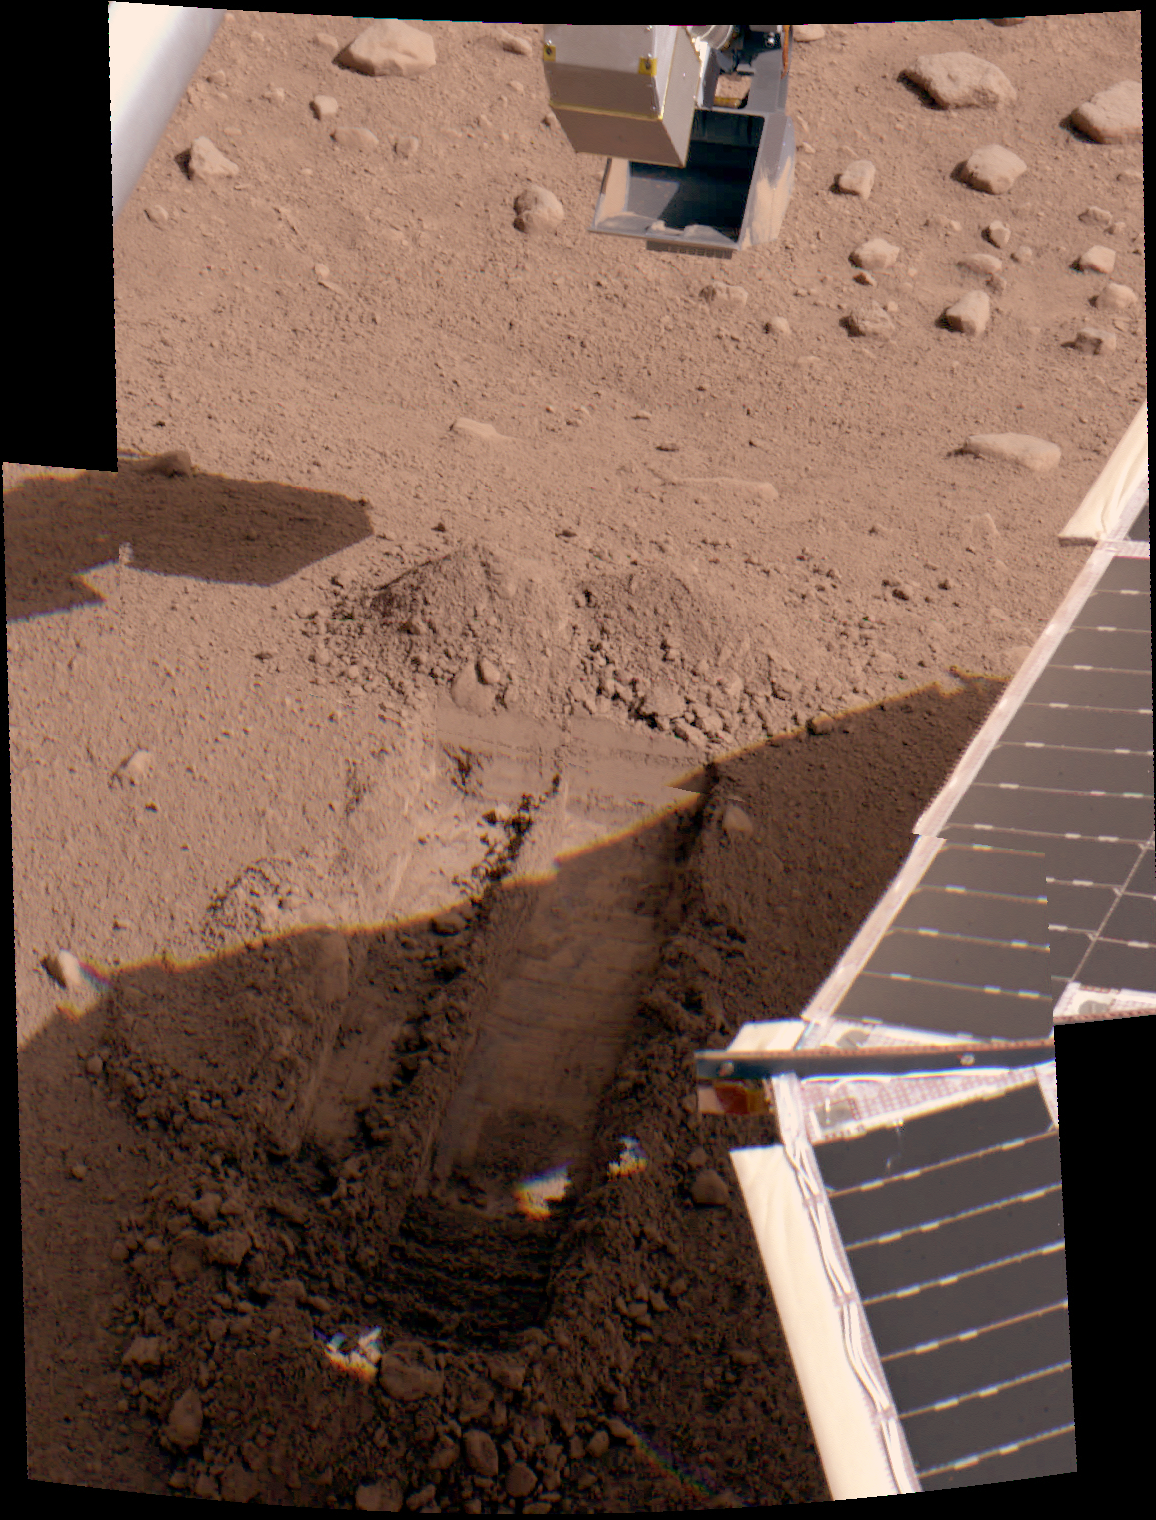

‘Snow White’ in Color

This color image taken by the Surface Stereo Imager on NASA’s Phoenix Mars Lander shows the trench dubbed “Snow White,” after further digging on the 25th Martian day, or sol, of the mission (June 19, 2008). The lander’s solar panel is casting a shadow over a portion of the trench.

The trench is about 5 centimeters (2 inches) deep and 30 centimeters (12 inches) long.

The Phoenix Mission is led by the University of Arizona, Tucson, on behalf of NASA. Project management of the mission is by NASA’s Jet Propulsion Laboratory, Pasadena, Calif. Spacecraft development is by Lockheed Martin Space Systems, Denver.

Photojournal Note: As planned, the Phoenix lander, which landed May 25, 2008 23:53 UTC, ended communications in November 2008, about six months after landing, when its solar panels ceased operating in the dark Martian winter.

Credit: NASA/JPL-Caltech/University of Arizona/Texas A&M University